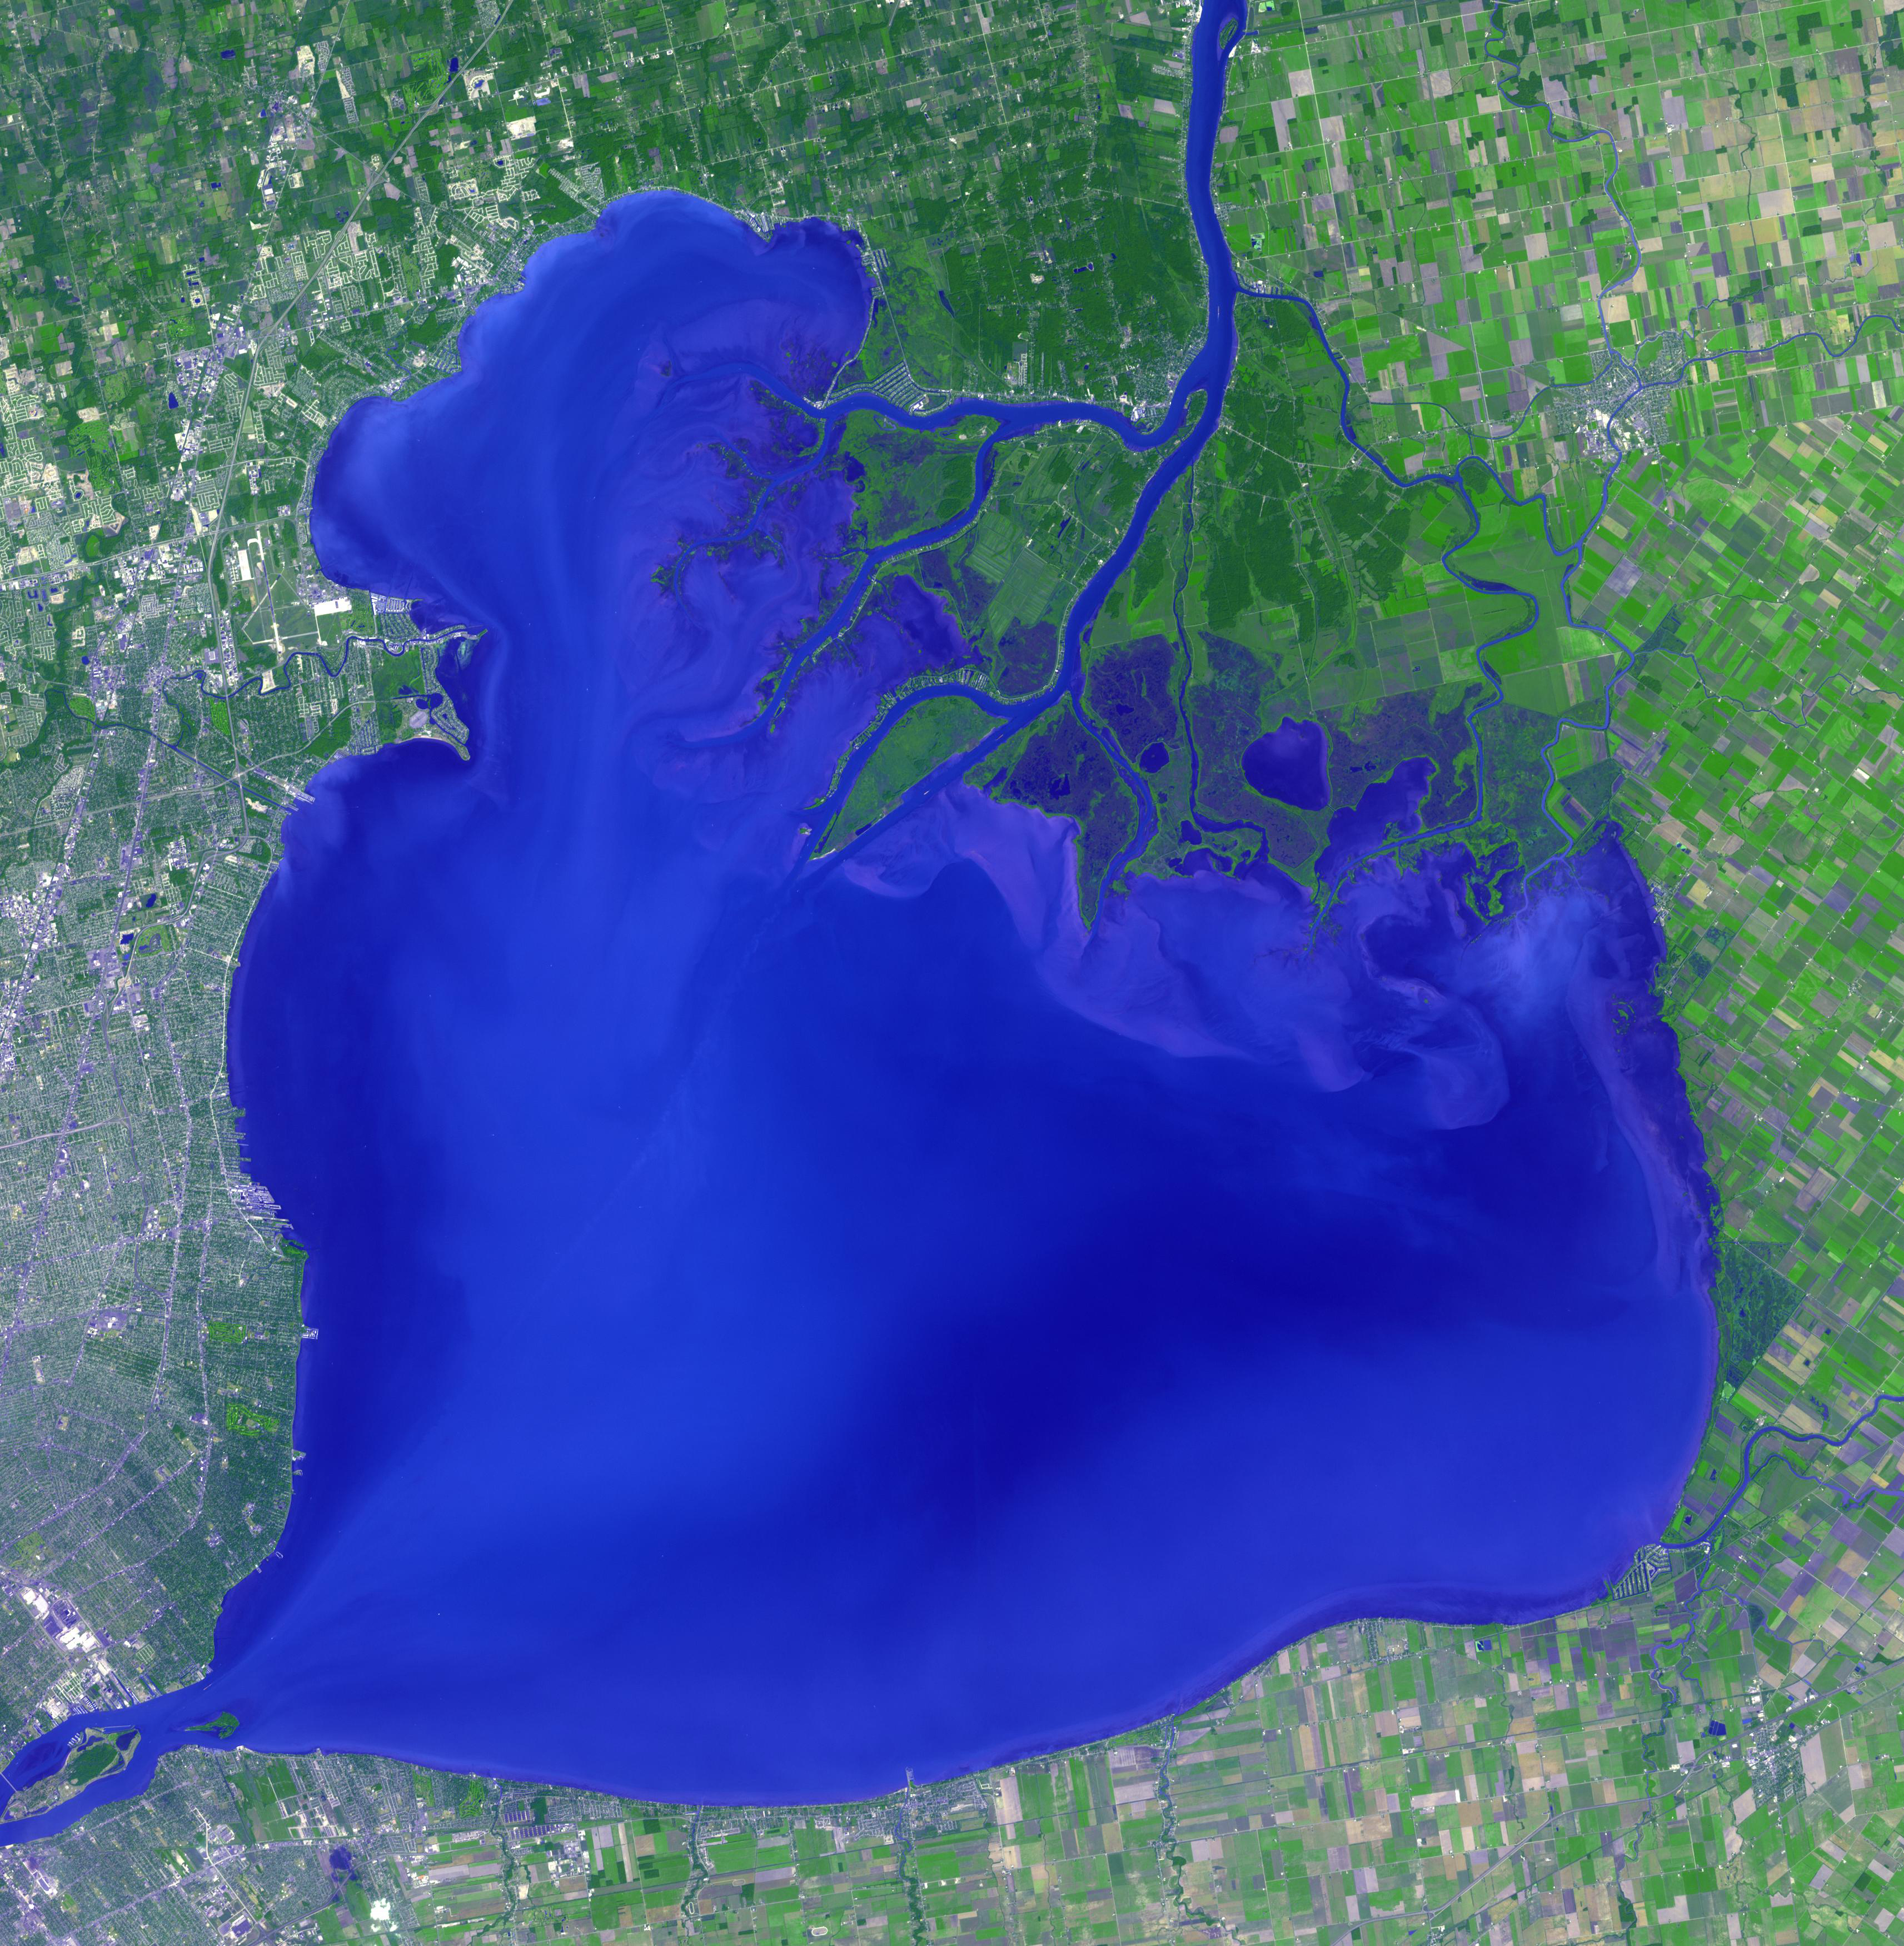

Lake St. Clair, US and Canada

Lake St. Clair connects Lake Huron, via the St. Clair River, to Lake Erie, via the Detroit River. It is named after Claire of Assisi, on whose feast day it was first navigated by French explorers in 1679. The lake covers an area of about 1100 square kilometers, with an average depth of 3.5 meters. Both the U.S. and Canada maintain a deep shipping channel through the lake. The image was acquired September 9, 2002, covers an area of 51.4 by 52.5 kilometers, and is located at 42.5 degrees north, 82.7 degrees west.

With its 14 spectral bands from the visible to the thermal infrared wavelength region and its high spatial resolution of about 50 to 300 feet (15 to 90 meters), ASTER images Earth to map and monitor the changing surface of our planet. ASTER is one of five Earth-observing instruments launched Dec. 18, 1999, on Terra. The instrument was built by Japan’s Ministry of Economy, Trade and Industry. A joint U.S./Japan science team is responsible for validation and calibration of the instrument and data products.

The broad spectral coverage and high spectral resolution of ASTER provides scientists in numerous disciplines with critical information for surface mapping and monitoring of dynamic conditions and temporal change. Example applications are monitoring glacial advances and retreats; monitoring potentially active volcanoes; identifying crop stress; determining cloud morphology and physical properties; wetlands evaluation; thermal pollution monitoring; coral reef degradation; surface temperature mapping of soils and geology; and measuring surface heat balance.

The U.S. science team is located at NASA’s Jet Propulsion Laboratory in Pasadena, Calif. The Terra mission is part of NASA’s Science Mission Directorate, Washington.

Credit: NASA/METI/AIST/Japan Space Systems, and U.S./Japan ASTER Science Team